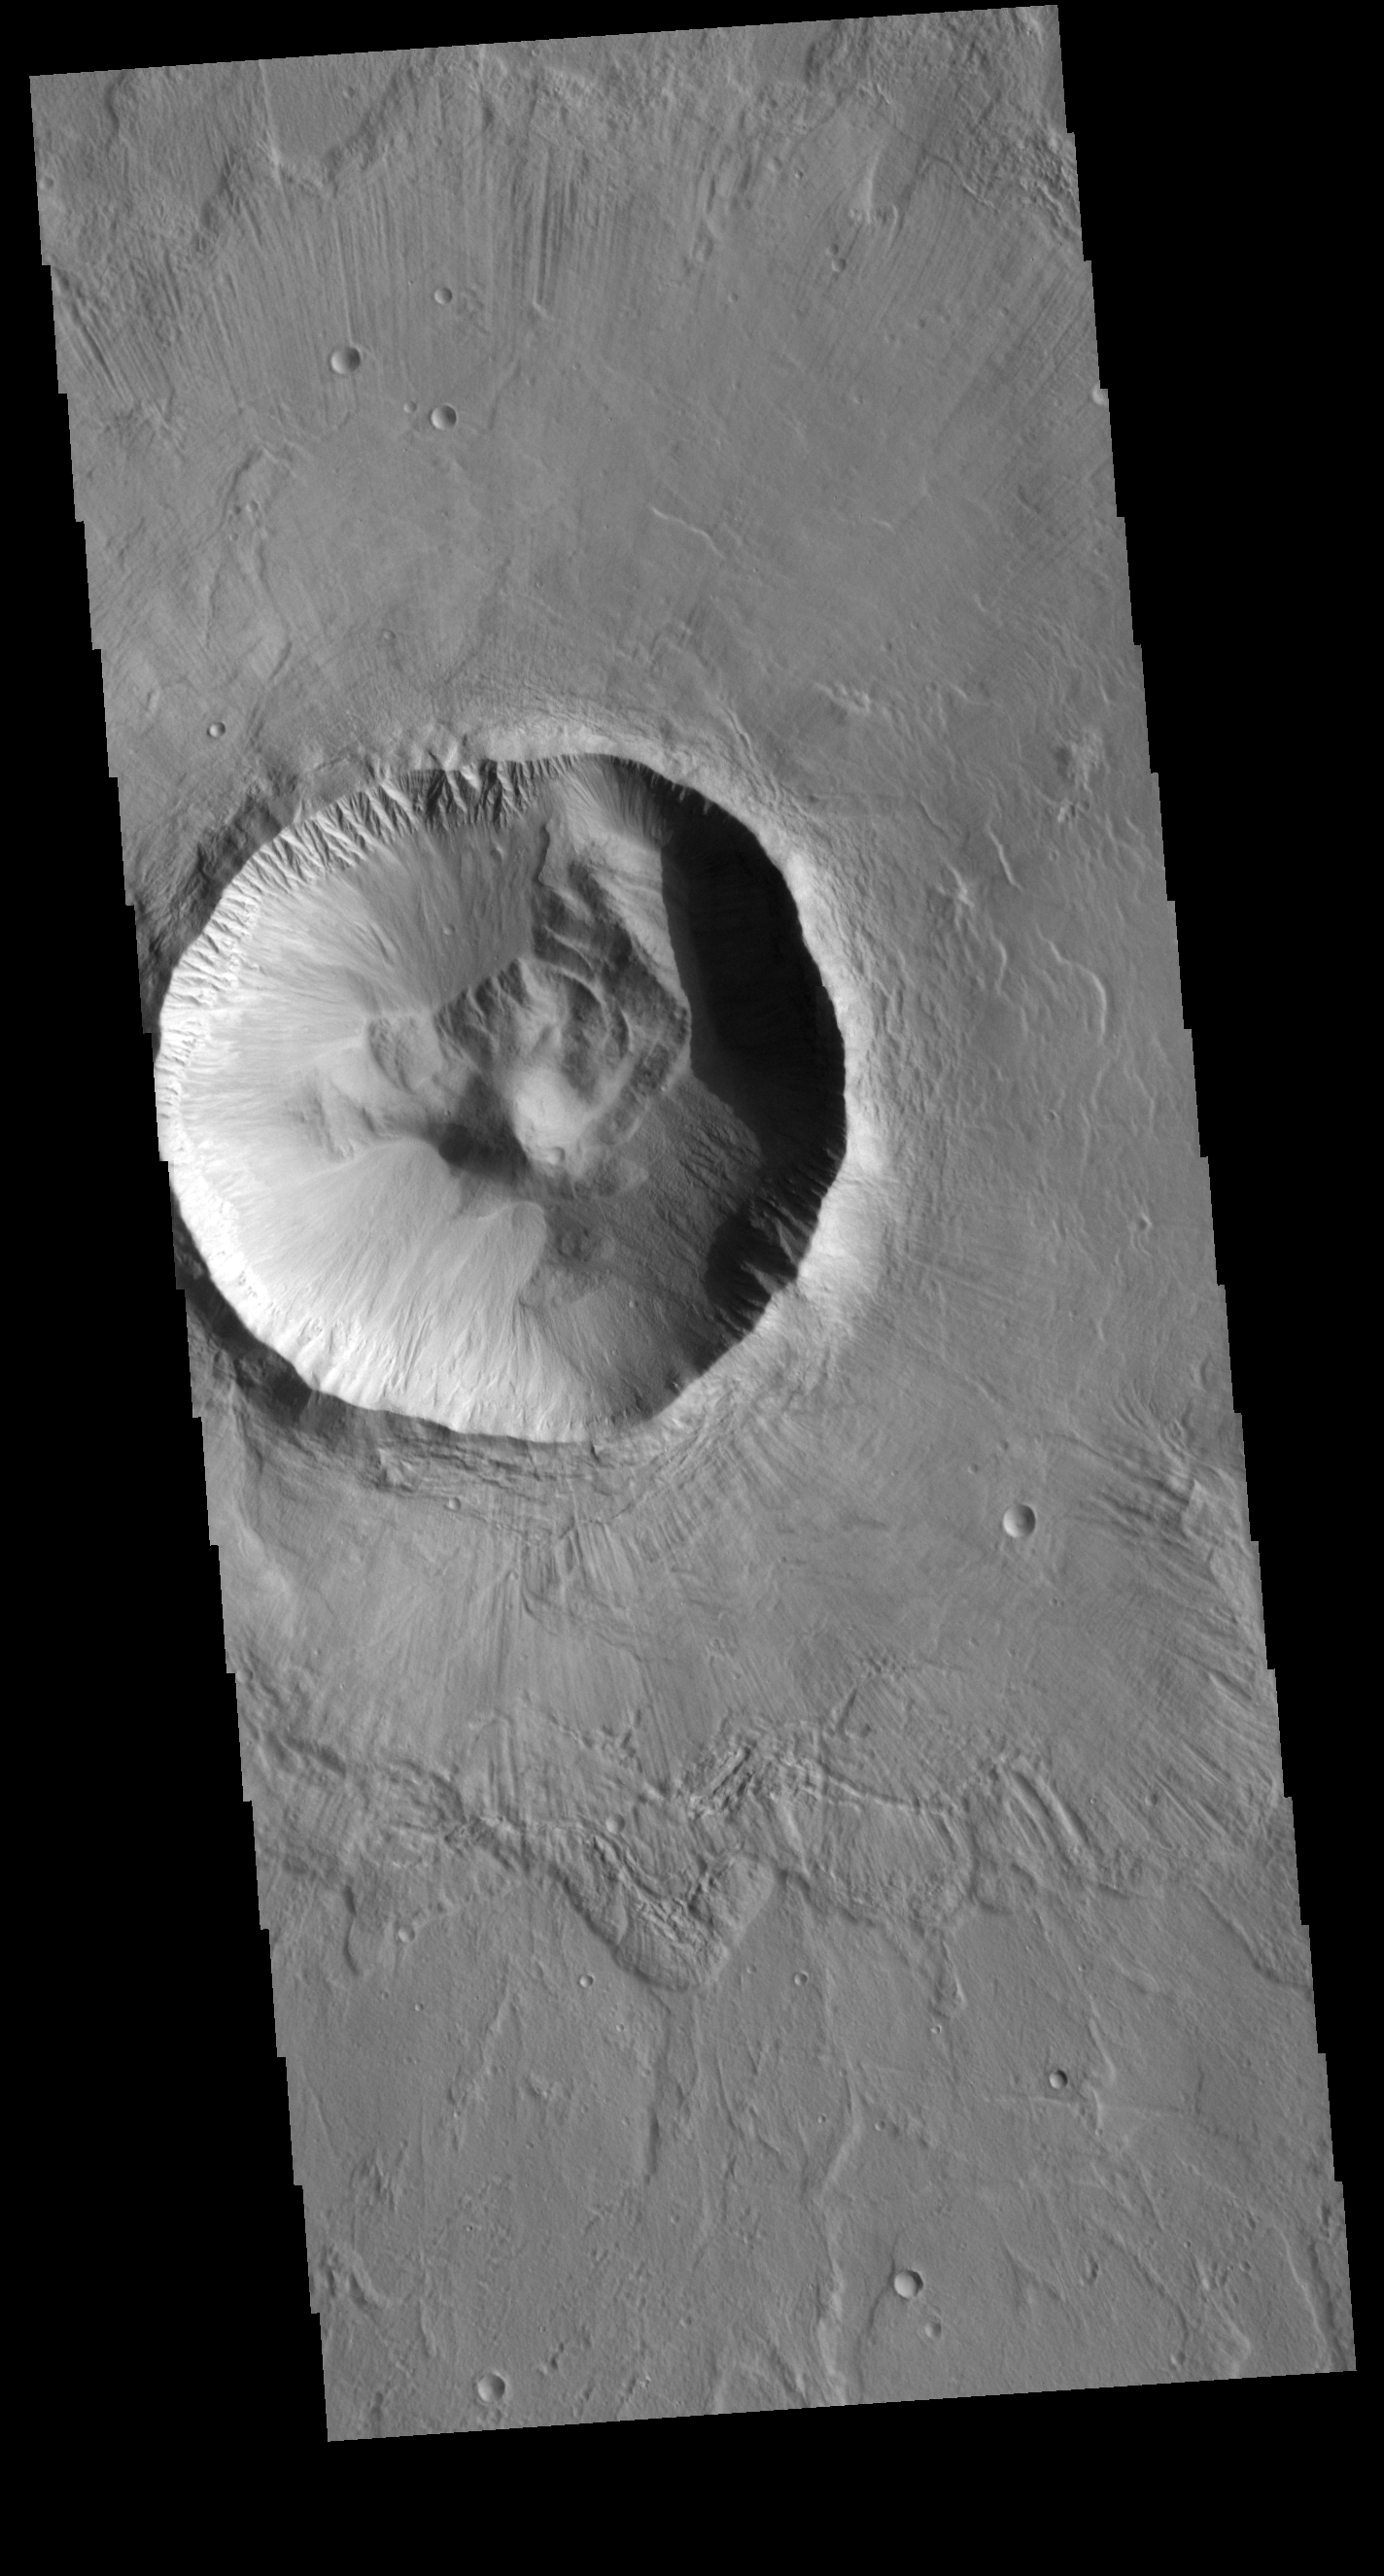

Utopia Planitia Crater

This VIS image shows an unnamed crater located in Utopia Planitia. This relatively young crater has a steep inner rim, with floor deposits that originate from the crater rim itself. As craters age, the floor starts to fill with wind blown materials. Regional lava flows can also enter and fill the crater, raising and smoothing the floor. The lack of such modifications indicates the relatively youthful nature of this crater.

Credit: NASA/JPL-Caltech/ASU